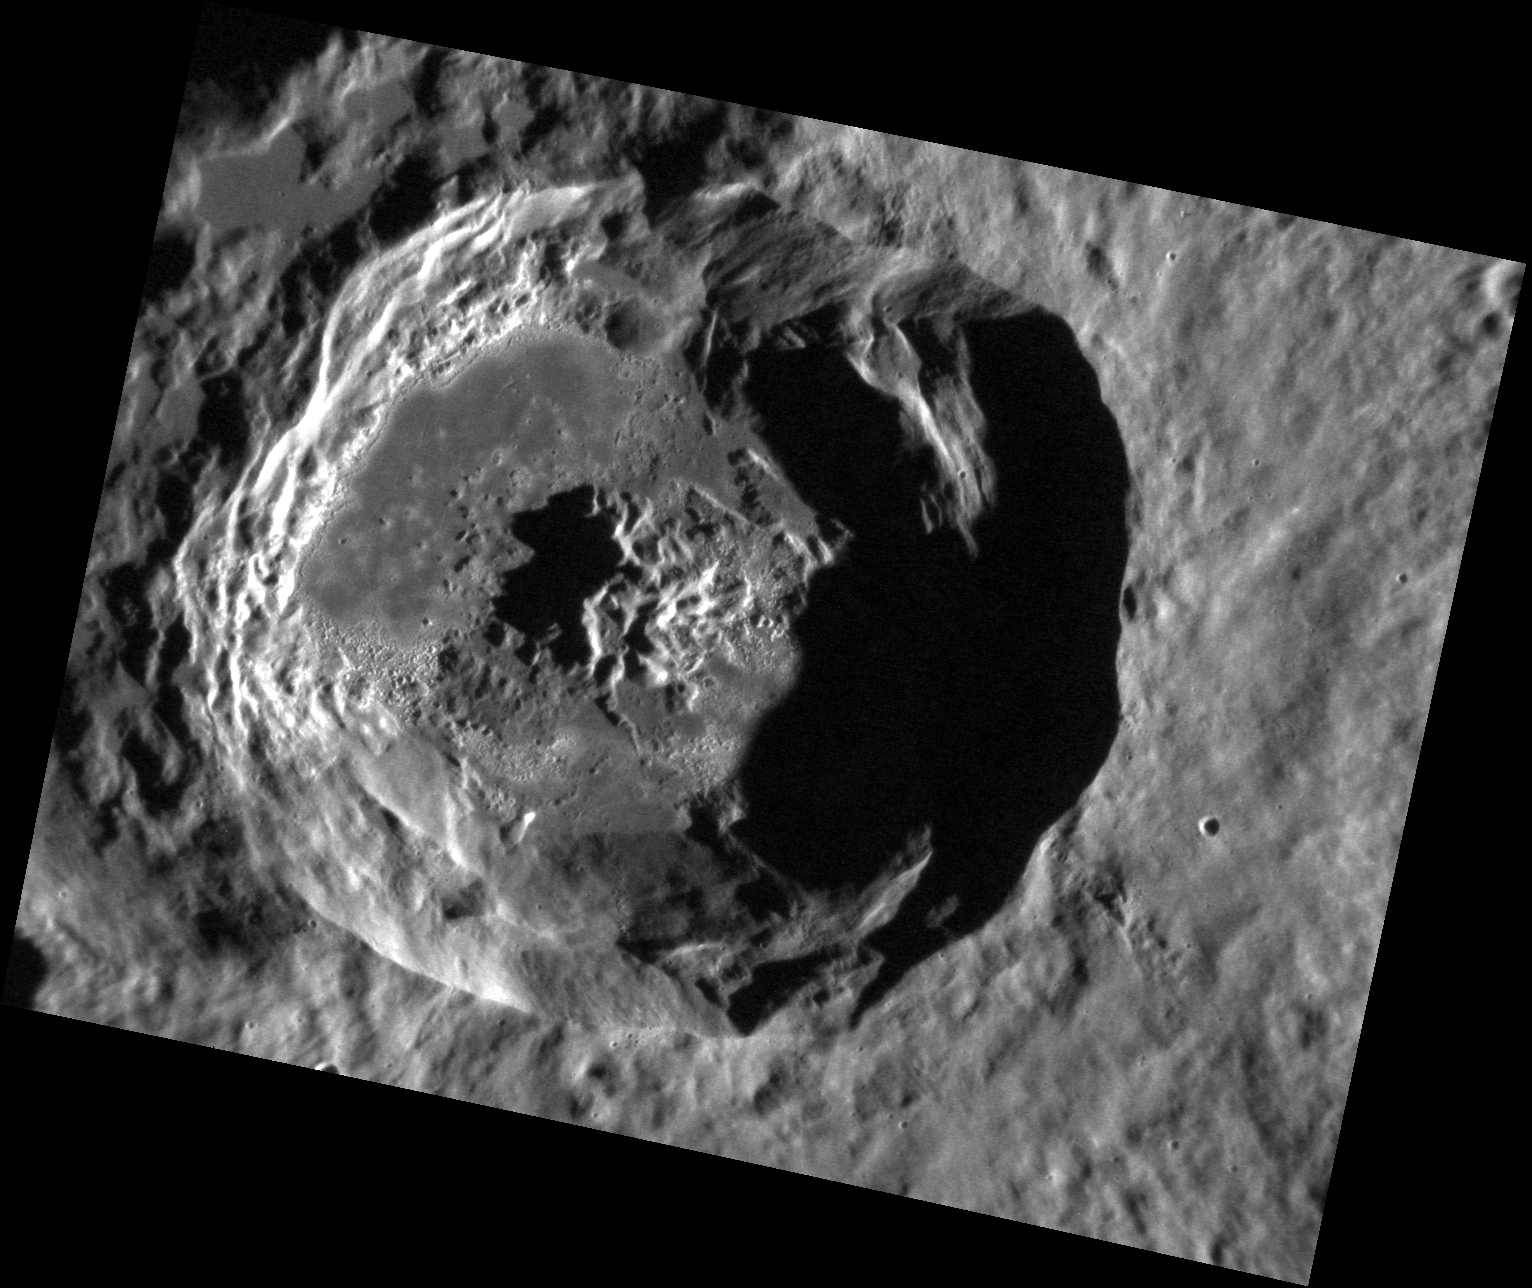

Unnamed Hollows

This stunning, and as of yet unnamed, crater lies within the Caloris basin. Its floor provides another example of the beautiful “hollows” found on Mercury and has an etched appearance similar to that found in the crater Tyagaraja.

This image was acquired as a high-resolution targeted observation. Targeted observations are images of a small area on Mercury’s surface at resolutions much higher than the 250-meter/pixel (820 feet/pixel) morphology base map or the 1-kilometer/pixel (0.6 miles/pixel) color base map. It is not possible to cover all of Mercury’s surface at this high resolution during MESSENGER’s one-year mission, but several areas of high scientific interest are generally imaged in this mode each week.

The MESSENGER spacecraft is the first ever to orbit the planet Mercury, and the spacecraft’s seven scientific instruments and radio science investigation are unraveling the history and evolution of the Solar System’s innermost planet. Visit the Why Mercury? section of this website to learn more about the key science questions that the MESSENGER mission is addressing. During the one-year primary mission, MDIS is scheduled to acquire more than 75,000 images in support of MESSENGER’s science goals.

Date acquired: October 28, 2011
Image Mission Elapsed Time (MET): 228326267
Image ID: 943690
Instrument: Narrow Angle Camera (NAC) of the Mercury Dual Imaging System (MDIS)
Center Latitude: 38.44°
Center Longitude: 175.6° E
Resolution: 42 meters/pixel
Scale: This crater is approximately 38 km (24 miles) across
Incidence Angle: 76.1°
Emission Angle: 40.0°
Phase Angle: 116.1°

These images are from MESSENGER, a NASA Discovery mission to conduct the first orbital study of the innermost planet, Mercury. For information regarding the use of images, see the MESSENGER image use policy.

Credit: NASA/Johns Hopkins University Applied Physics Laboratory/Carnegie Institution of Washington